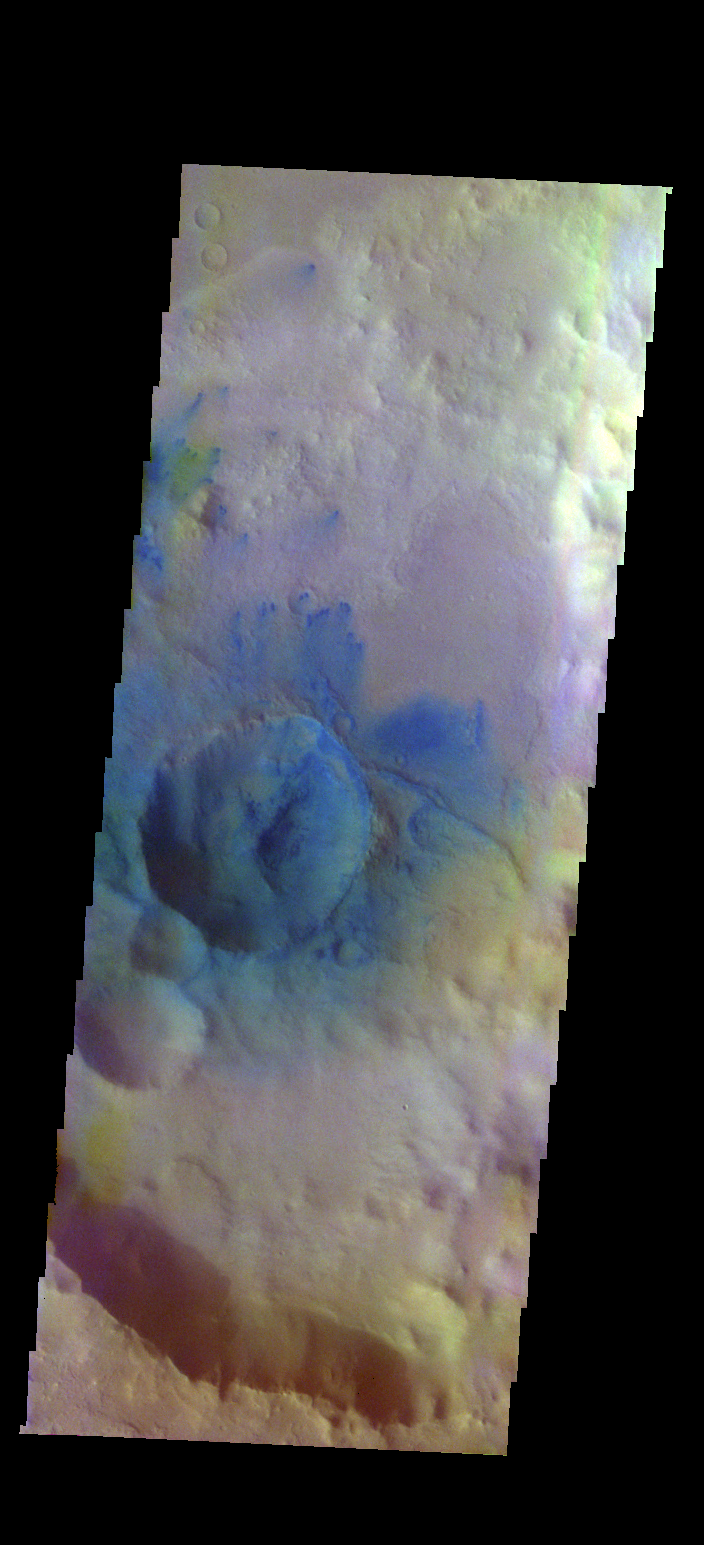

Sand Dunes – False Color

The THEMIS VIS camera contains 5 filters. The data from different filters can be combined in multiple ways to create a false color image. These false color images may reveal subtle variations of the surface not easily identified in a single band image. Today’s false color image shows small dunes and sand (dark blue) located in and around an unnamed crater in Arabia Terra.

Credit: NASA/JPL-Caltech/ASU